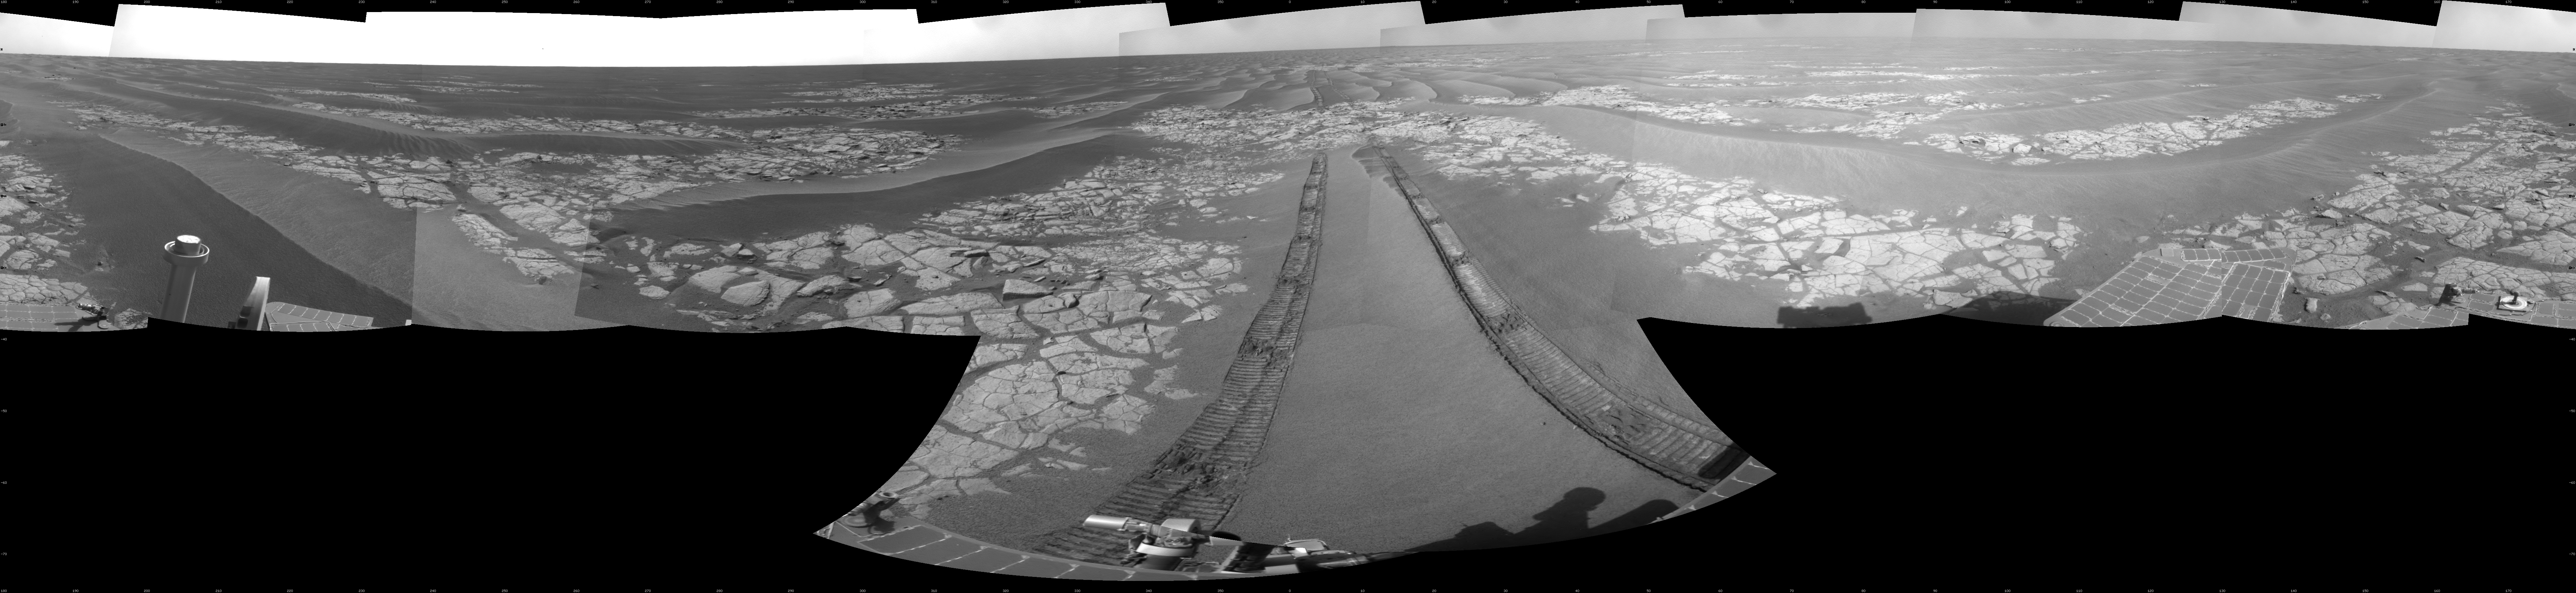

Opportunity’s View After Drive on Sol 1806

NASA’s Mars Exploration Rover Opportunity used its navigation camera to take the images combined into this full-circle view of the rover’s surroundings just after driving 60.86 meters (200 feet) on the 1,806th Martian day, or sol, of Opportunity’s surface mission (Feb. 21, 2009). North is at the center; south at both ends.

Tracks from the drive extend northward across dark-toned sand ripples and light-toned patches of exposed bedrock in the Meridiani Planum region of Mars. For scale, the distance between the parallel wheel tracks is about 1 meter (about 40 inches).

Engineers designed the Sol 1806 drive to be driven backwards as a strategy to redistribute lubricant in the rovers wheels. The right-front wheel had been showing signs of increased friction.

The rover’s position after the Sol 1806 drive was about 2 kilometer (1.2 miles) south southwest of Victoria Crater. Cumulative odometry was 14.74 kilometers (9.16 miles) since landing in January 2004, including 2.96 kilometers (1.84 miles) since climbing out of Victoria Crater on the west side of the crater on Sol 1634 (August 28, 2008).

This view is presented as a cylindrical projection with geometric seam correction.

Credit: NASA/JPL-Caltech